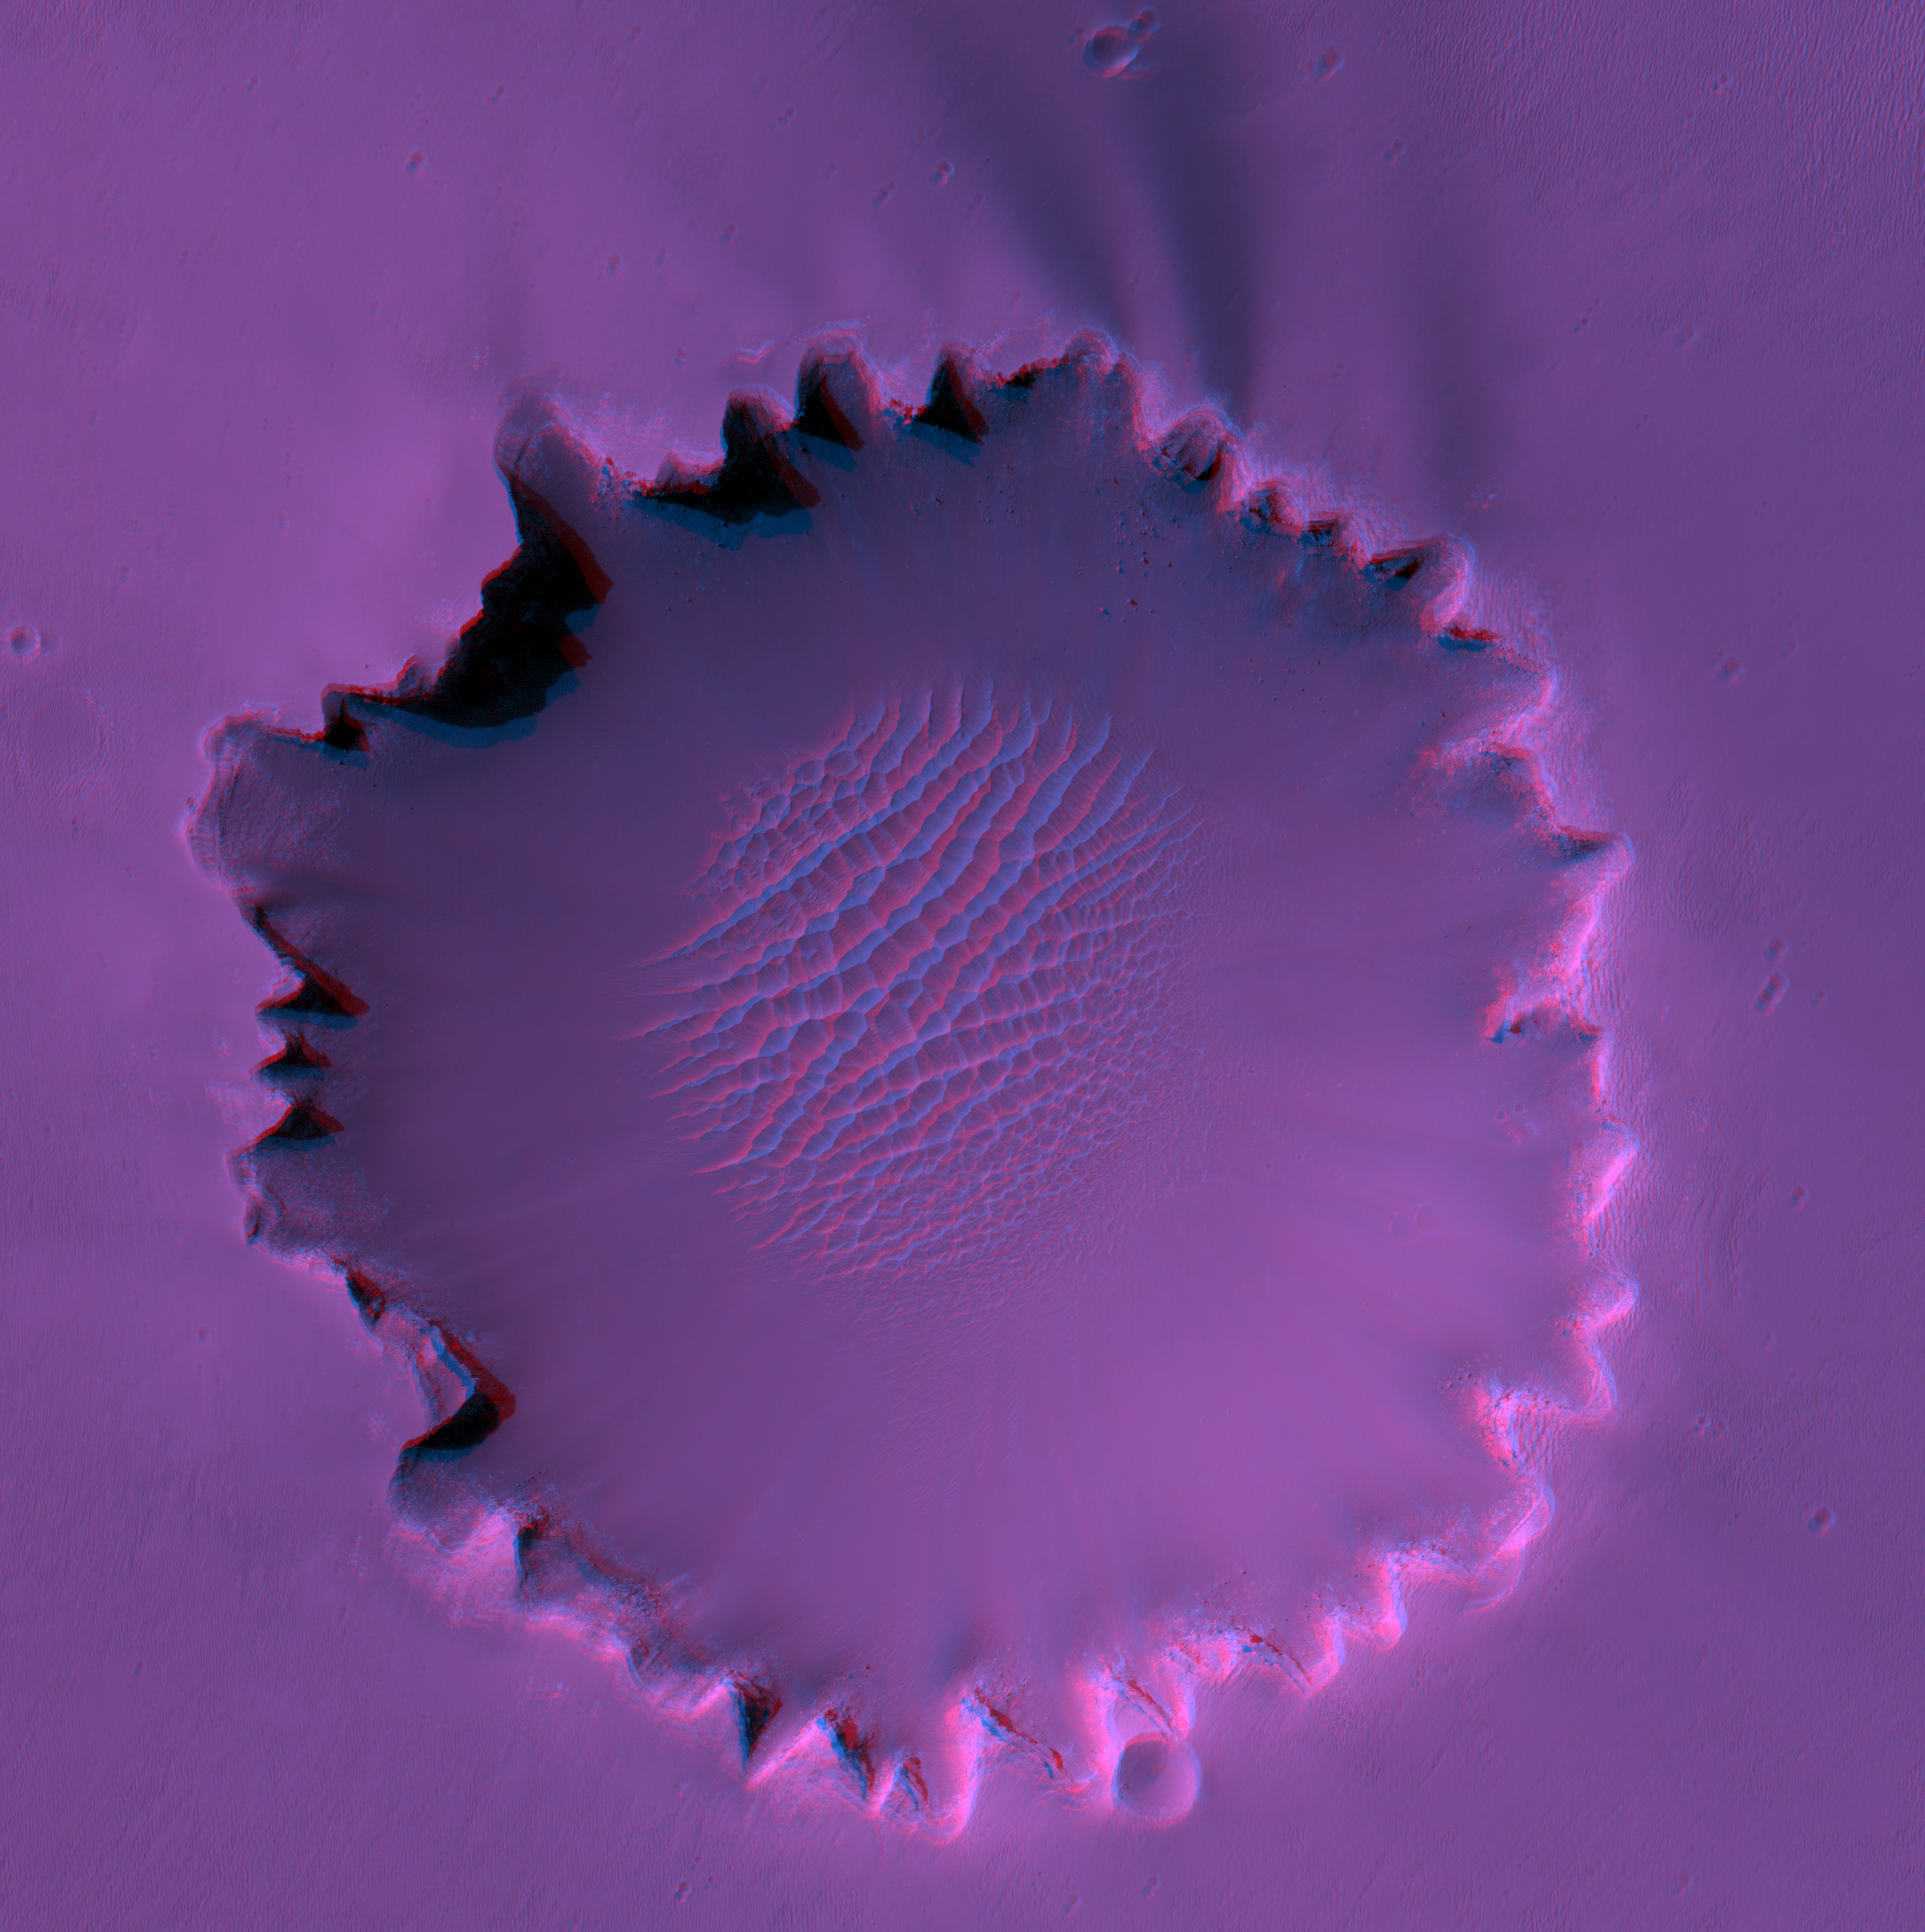

Stereo View of Victoria Crater

The High Resolution Imaging Science Experiment on NASA’s Mars Reconnaissance Orbiter has imaged “Victoria Crater” three times. This stereo view combines two of those views. The red-colored image is TRA_000873_1780 and was acquired with the orbiter pointed 3.84 degrees to the west. The blue-color image is PSP_001414_1780 and was acquired with the orbiter pointed 16.2 degrees to the west. To see the topography, view this image through glasses with a red filter for your left eye, and a blue or blue-green filter for your right eye. The difference in viewing angle between the two images is about 12 degrees, which is greater than the convergence angle between the left and right eyes of humans while viewing distant objects, so the vertical relief appears much steeper than is actually the case. While some of the cliffs around the crater are in fact vertical, the slopes below the cliffs are no steeper than 30 degrees.

Images from the High Resolution Imaging Science Experiment and additional information about the Mars Reconnaissance Orbiter are available online at: http://www.nasa.gov/mro or http://HiRISE.lpl.arizona.edu.

For information about NASA and agency programs on the Web, http://www.nasa.gov.

NASA’s Jet Propulsion Laboratory, a division of the California Institute of Technology in Pasadena, manages the Mars Reconnaissance Orbiter for NASA’s Science Mission Directorate, Washington. Lockheed Martin Space Systems is the prime contractor for the project and built the spacecraft. The High Resolution Imaging Science Experiment camera was built by Ball Aerospace Corporation and is operated by the University of Arizona.

Credit: NASA/JPL-Caltech/University of Arizona